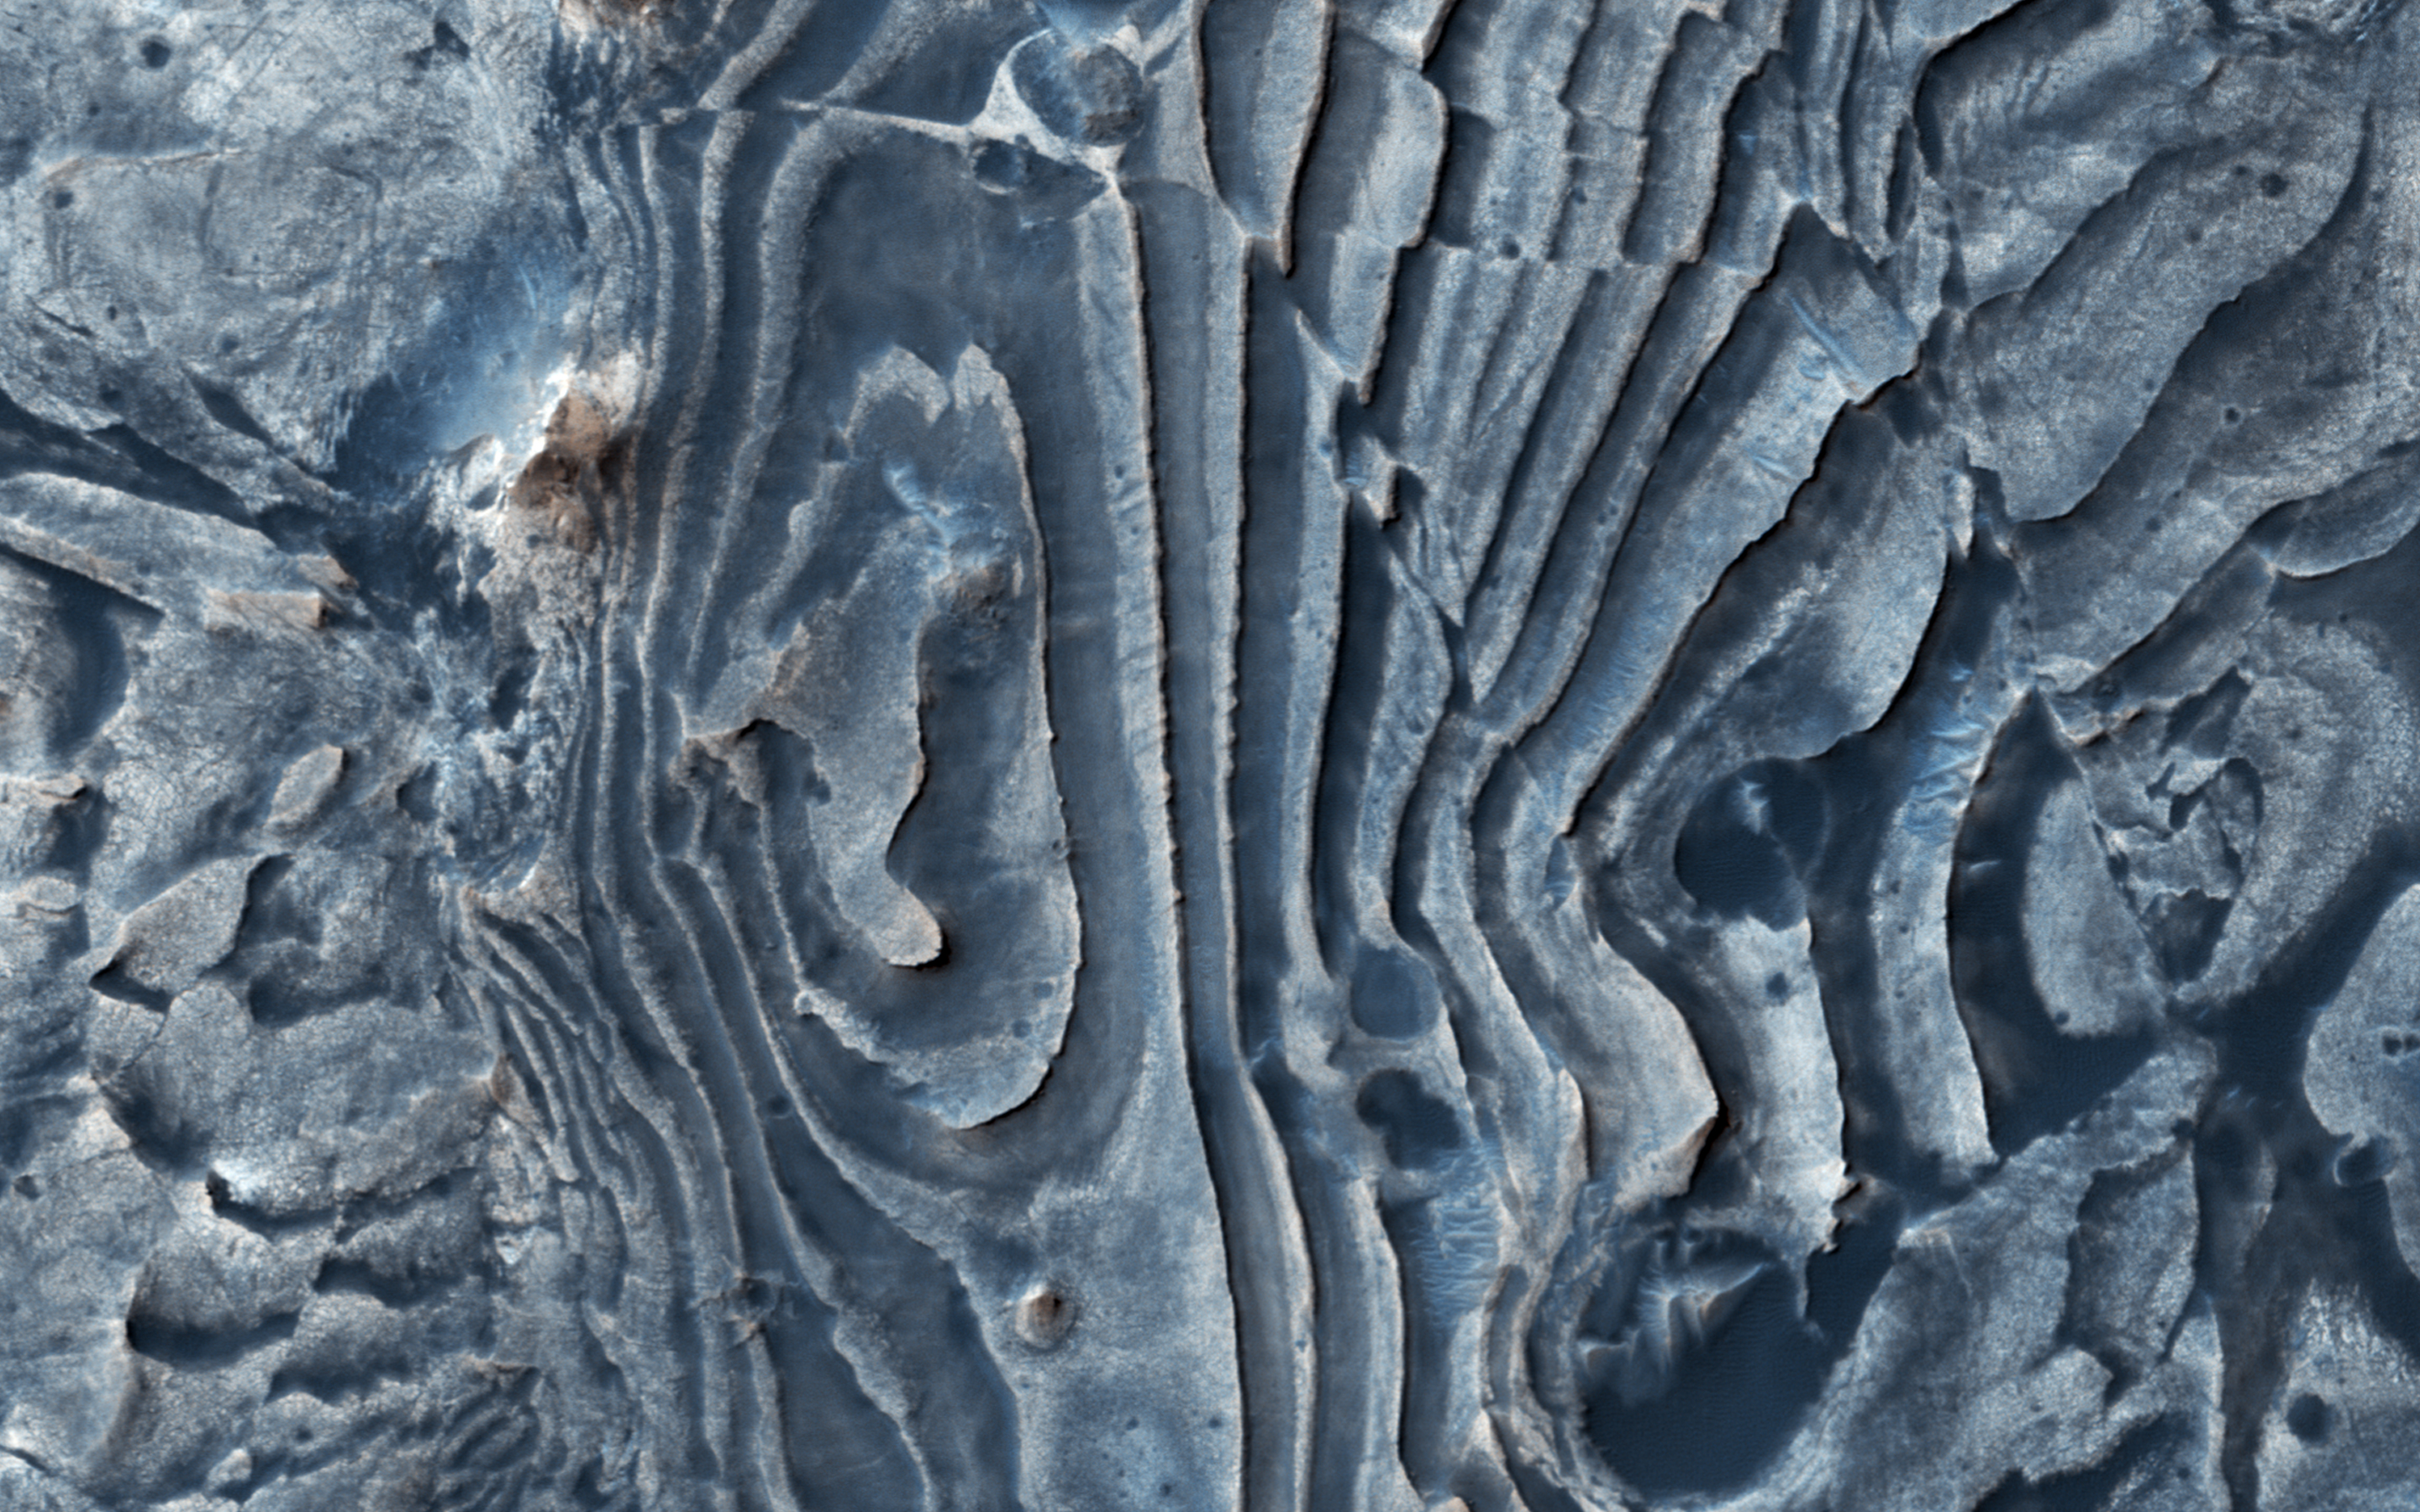

The Fault in Our Mars

This image from NASA’s Mars Reconnaissance Orbiter (MRO) of northern Meridiani Planum shows faults that have disrupted layered deposits. Some of the faults produced a clean break along the layers, displacing and offsetting individual beds (yellow arrow).

Interestingly, the layers continue across the fault and appear stretched out (green arrow). These observations suggest that some of the faulting occurred while the layered deposits were still soft and could undergo deformation, whereas other faults formed later when the layers must have been solidified and produced a clean break.

The map is projected here at a scale of 50 centimeters (19.7 inches) per pixel. [The original image scale is 54.6 centimeters (21.5 inches) per pixel (with 2 x 2 binning); objects on the order of 164 centimeters (64.6 inches) across are resolved.] North is up.

This is a stereo pair with ESP_053038_1835.

The University of Arizona, Tucson, operates HiRISE, which was built by Ball Aerospace & Technologies Corp., Boulder, Colorado. NASA’s Jet Propulsion Laboratory, a division of Caltech in Pasadena, California, manages the Mars Reconnaissance Orbiter Project for NASA’s Science Mission Directorate, Washington.

Credit: NASA/JPL-Caltech/Univ. of Arizona